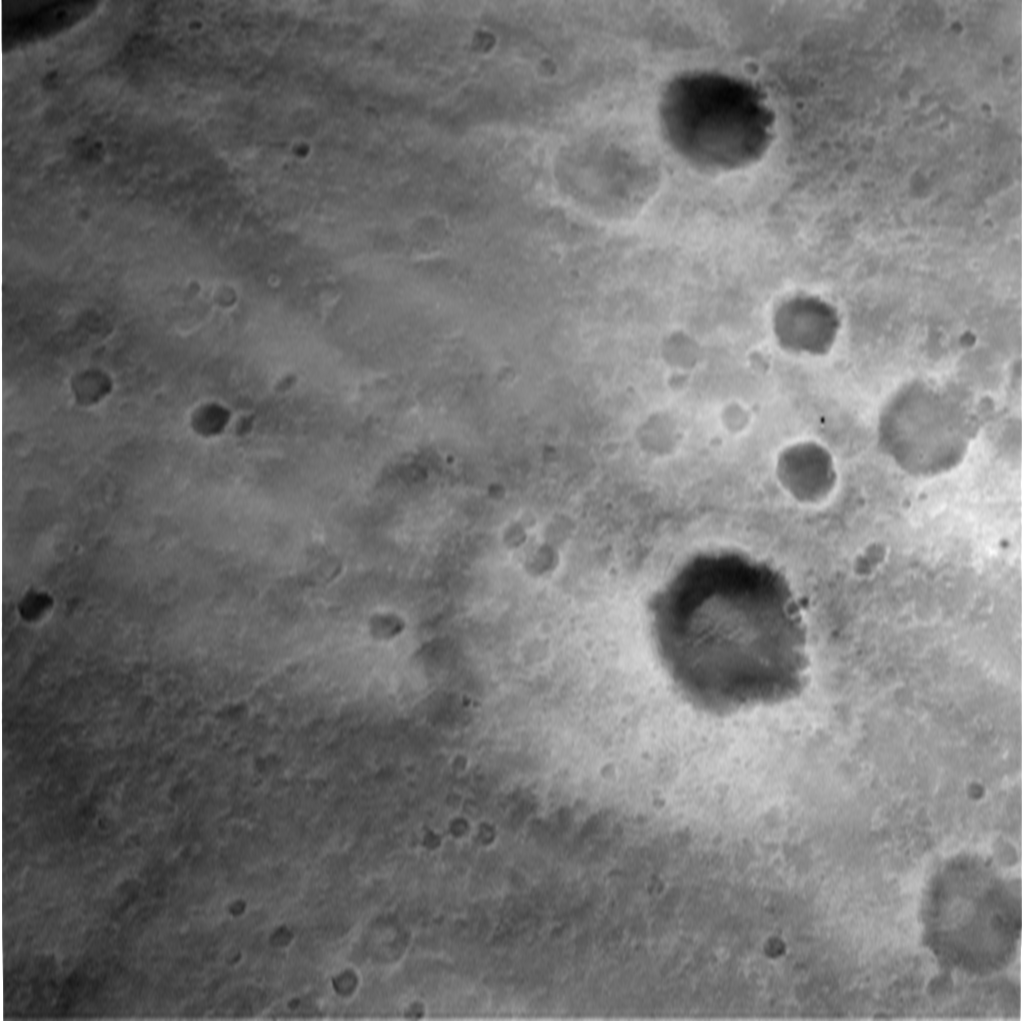

Spirit’s Descent to Mars-1433m

This image, taken by the descent image motion estimation system camera located on the bottom of the Mars Exploration Rover Spirit’s lander, shows a view of Gusev Crater as the lander descends to Mars. The picture is taken at an altitude of 1433 meters. Numerous small impact craters can be seen on the surface of the planet. These images help the onboard software to minimize the lander’s horizontal velocity before its bridal is cut, and it falls freely to the surface of Mars.

Credit: NASA/JPL